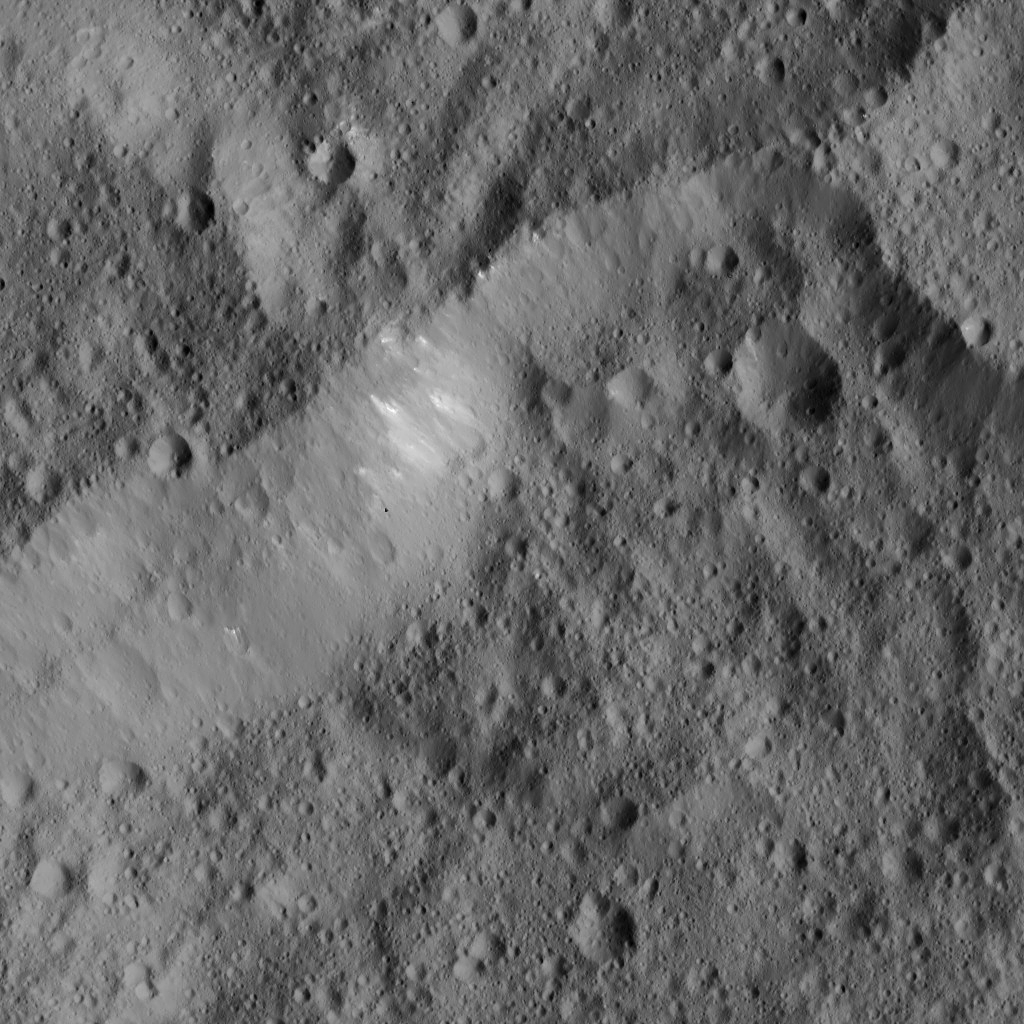

Dawn LAMO Image 30

This view shows the northern rim of Fejokoo crater on Ceres. The crater rim is not circular and varies in steepness around its perimeter. The scene includes some small, bright features.

Fejokoo is named for a Nigerian god said to have supplied yams.

The image is centered at approximately 32.1 degrees north latitude, 312.8 degrees east longitude. NASA’s Dawn spacecraft captured the scene on Jan. 3, 2016, from its low-altitude mapping orbit (LAMO), at an altitude of 234 miles (377 kilometers) above Ceres. The image resolution is 115 feet (35 meters) per pixel.

Dawn’s mission is managed by JPL for NASA’s Science Mission Directorate in Washington. Dawn is a project of the directorate’s Discovery Program, managed by NASA’s Marshall Space Flight Center in Huntsville, Alabama. UCLA is responsible for overall Dawn mission science. Orbital ATK, Inc., in Dulles, Virginia, designed and built the spacecraft. The German Aerospace Center, the Max Planck Institute for Solar System Research, the Italian Space Agency and the Italian National Astrophysical Institute are international partners on the mission team.

Credit: NASA/JPL-Caltech/UCLA/MPS/DLR/IDA